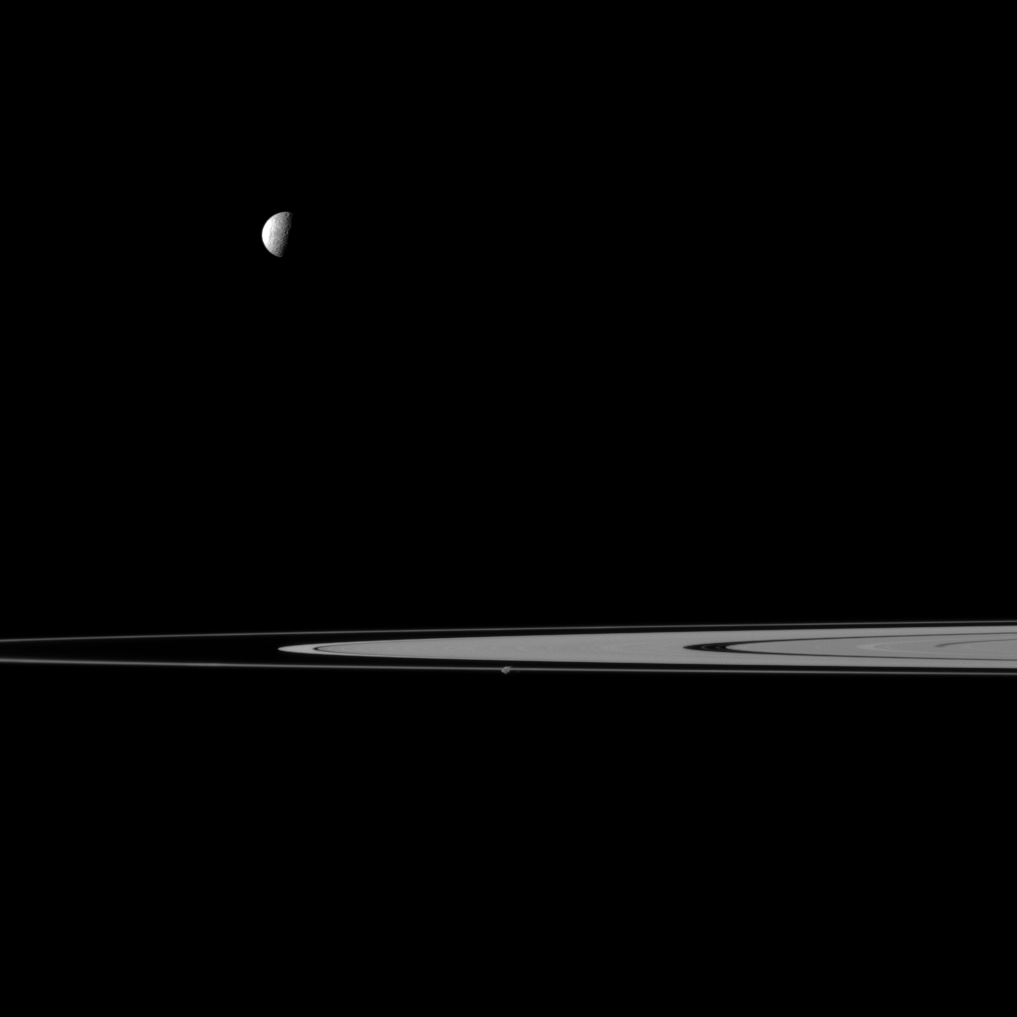

Rings In Between

Saturn’s rings lie between a pair of moons in this Cassini spacecraft view that features Mimas and Prometheus.

Mimas (246 miles or 396 kilometers across) is the more noticeable of the two moons and is in the top left of the view. The smaller moon Prometheus (53 miles, or 86 kilometers across) is near the center of the image and is closest to Cassini. Mimas is beyond the rings and farthest from the spacecraft.

Lit terrain seen on Mimas is on the leading hemisphere of the moon. This view looks toward the northern, sunlit side of the rings from just above the ringplane.

The image was taken in visible light with the Cassini spacecraft narrow-angle camera on Nov. 4, 2011. The view was acquired at a distance of approximately 746,000 miles (1.2 million kilometers) from Prometheus and 870,000 miles (1.4 million kilometers) from Mimas. Image scale is 4 miles (7 kilometers) per pixel on Prometheus and 5 miles (8 kilometers) per pixel on Mimas.

The Cassini-Huygens mission is a cooperative project of NASA, the European Space Agency and the Italian Space Agency. The Jet Propulsion Laboratory, a division of the California Institute of Technology in Pasadena, manages the mission for NASA’s Science Mission Directorate, Washington, D.C. The Cassini orbiter and its two onboard cameras were designed, developed and assembled at JPL. The imaging operations center is based at the Space Science Institute in Boulder, Colo.

Credit: NASA/JPL-Caltech/Space Science Institute